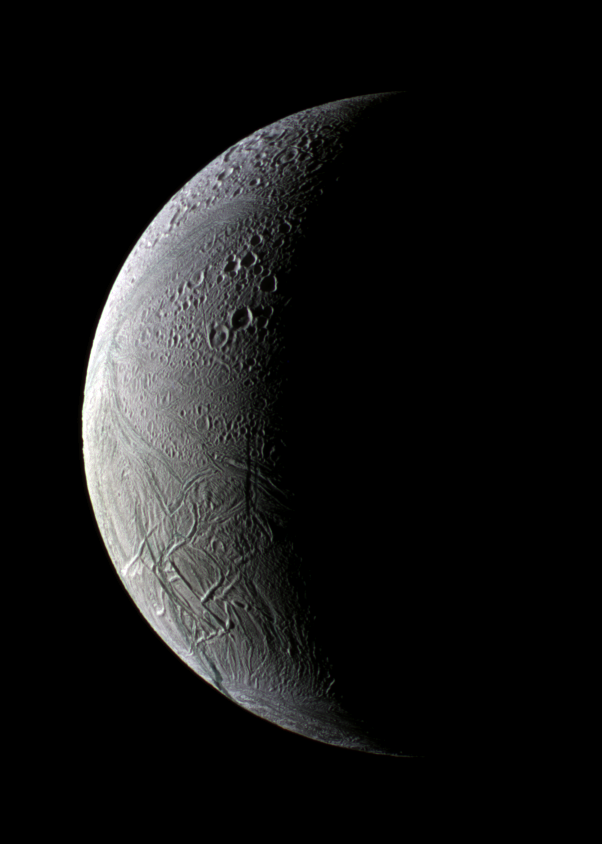

The New South and the Old North

Sunrise uncovers both old and new Enceladus in this image from the Cassini spacecraft.

The lit side of the moon faces Saturn toward the left in this view of the trailing hemisphere. Old craters still pockmark the northern hemisphere while more recent geologic activity has swept them away in the south.

North is up in this image.

Mountain ranges, or dorsae, undulate across the moon’s surface near the equator, in the lower left of the image.

From this high northern viewing angle, the south pole’s fascinating “tiger stripe” area lies just out of view. Sulci, or furrows, in that area are the sources of icy plumes being studied by Cassini scientists. (See PIA07800 and PIA09761).

Also near the tiger stripes are rift segments that resemble the zigzag patterns seen on Earth of sea-floor spreading from upwelling magma. See PIA11138 for a comparison of the phenomena.

Like outstretched fingers, the Samarkand Sulci reach from the west toward the north pole, clearing their path of craters and slicing some in half.

This false-color mosaic combines narrow-angle camera images obtained through ultraviolet, green, and near-infrared camera filters. The images were acquired on Dec. 2, 2008 at a distance of approximately 124,000 kilometers (77,000 miles) from Enceladus and at a Sun-Enceladus-spacecraft, or phase, angle of 116 degrees. Image scale is 742 meters (2,430 feet) per pixel.

The Cassini-Huygens mission is a cooperative project of NASA, the European Space Agency and the Italian Space Agency. The Jet Propulsion Laboratory, a division of the California Institute of Technology in Pasadena, manages the mission for NASA’s Science Mission Directorate, Washington, D.C. The Cassini orbiter and its two onboard cameras were designed, developed and assembled at JPL. The imaging operations center is based at the Space Science Institute in Boulder, Colo.

Credit: NASA/JPL/Space Science Institute